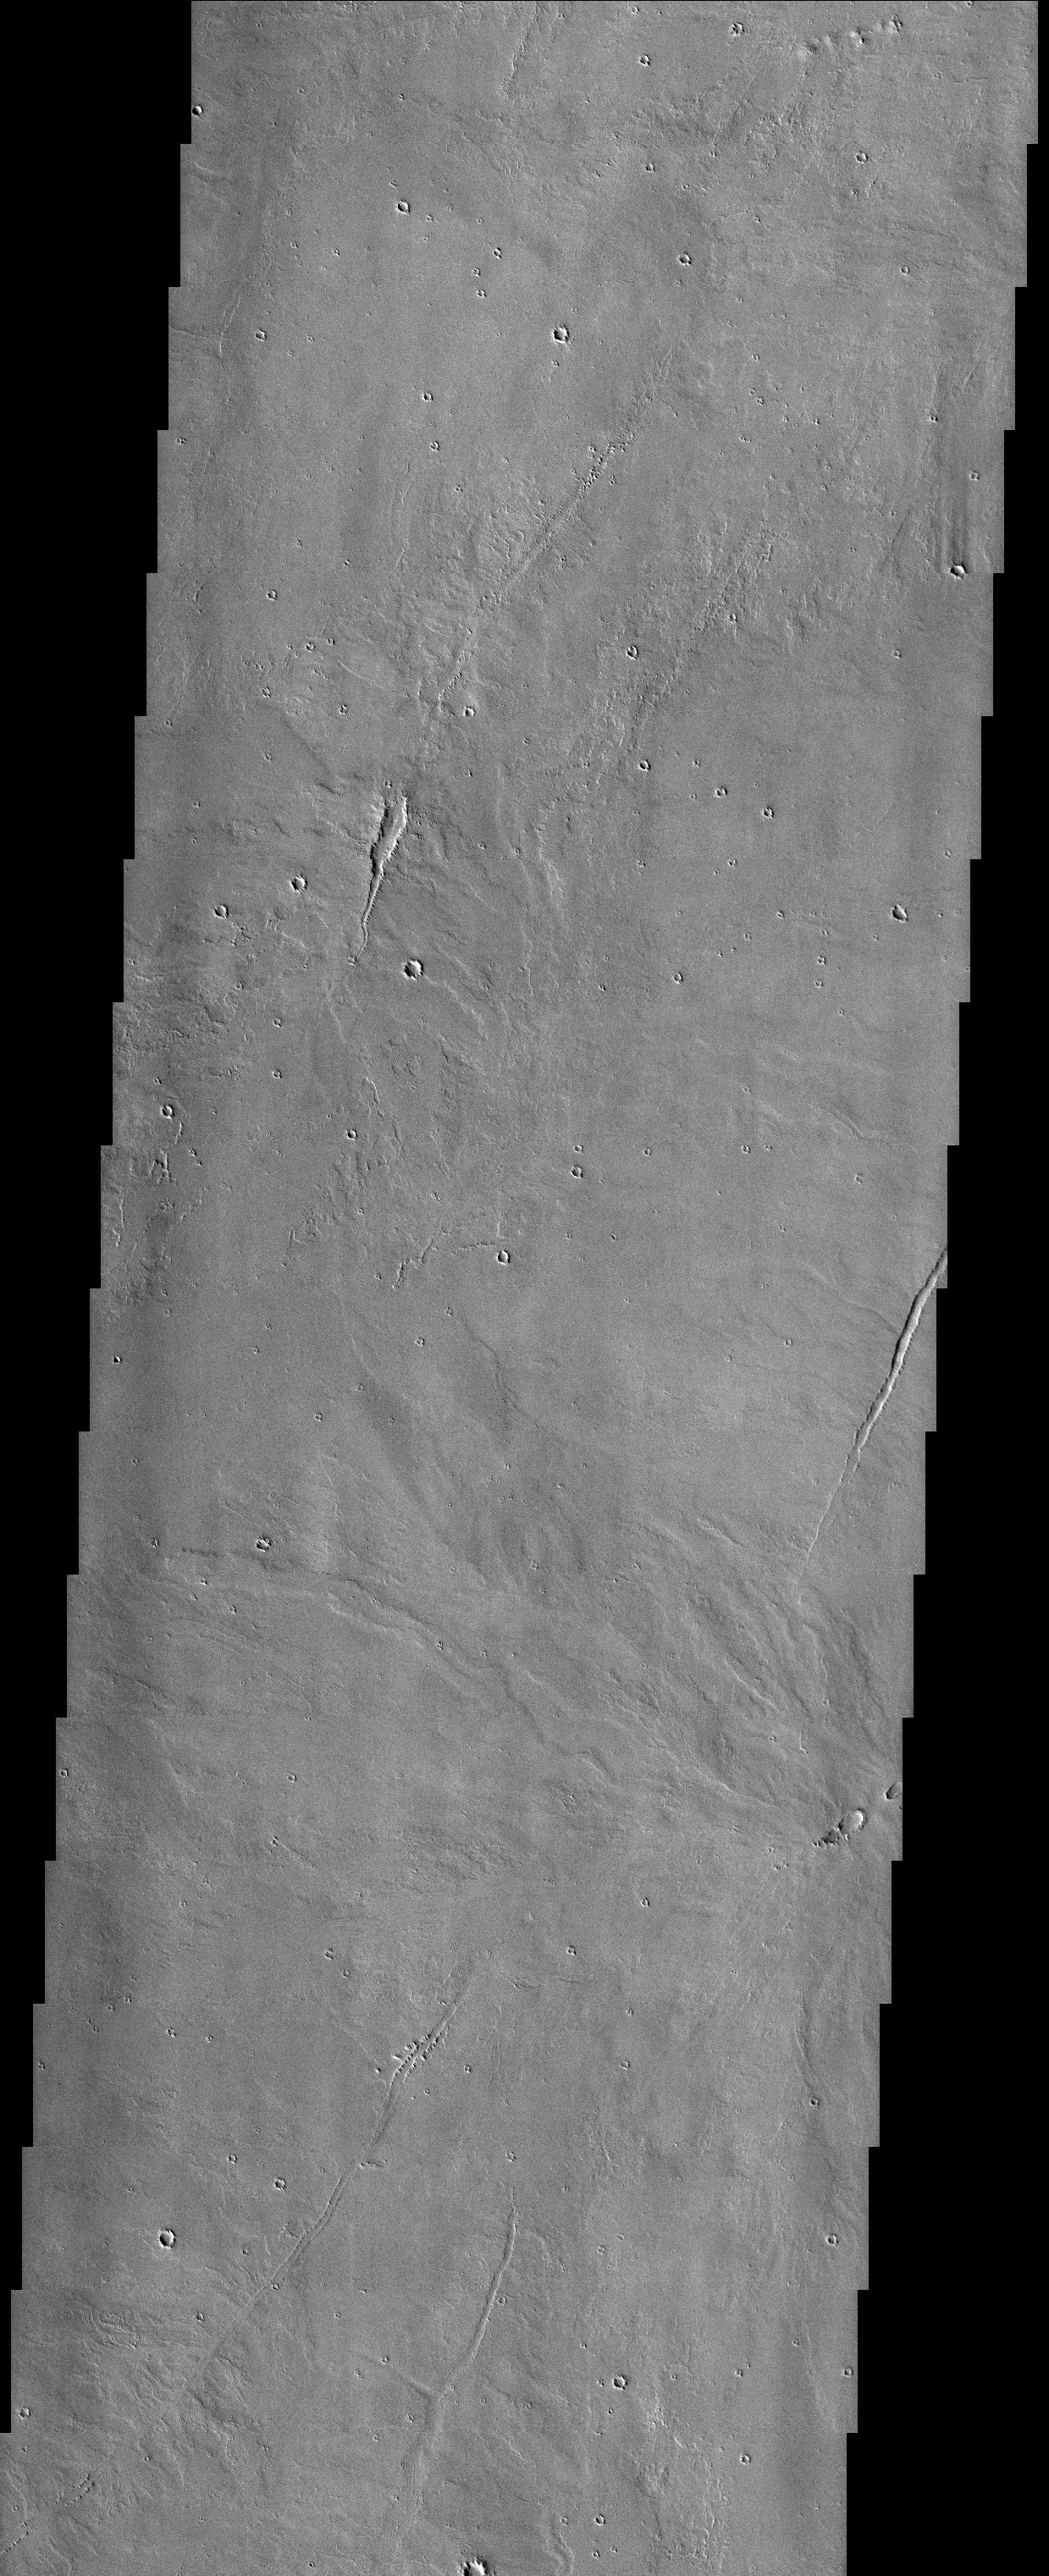

Lava Flows near Pavonis Mons

Released 29 September 2003

The Tharsis province of Mars was the main center of volcanism on the planet. This THEMIS visible image shows lava flows that appear to be originating from linear vents just east of Pavonis Mons, the middle of the three giant Tharsis volcanoes. A large volume of lava also appears to be flowing out of a smaller series of pits on the far eastern side of the image, towards the bottom.

Image information: VIS instrument. Latitude 2.1, Longitude 253.1 East (106.9 West). 19 meter/pixel resolution.

Note: this THEMIS visual image has not been radiometrically nor geometrically calibrated for this preliminary release. An empirical correction has been performed to remove instrumental effects. A linear shift has been applied in the cross-track and down-track direction to approximate spacecraft and planetary motion. Fully calibrated and geometrically projected images will be released through the Planetary Data System in accordance with Project policies at a later time.

NASA’s Jet Propulsion Laboratory manages the 2001 Mars Odyssey mission for NASA’s Office of Space Science, Washington, D.C. The Thermal Emission Imaging System (THEMIS) was developed by Arizona State University, Tempe, in collaboration with Raytheon Santa Barbara Remote Sensing. The THEMIS investigation is led by Dr. Philip Christensen at Arizona State University. Lockheed Martin Astronautics, Denver, is the prime contractor for the Odyssey project, and developed and built the orbiter. Mission operations are conducted jointly from Lockheed Martin and from JPL, a division of the California Institute of Technology in Pasadena.

Credit: NASA/JPL/Arizona State University